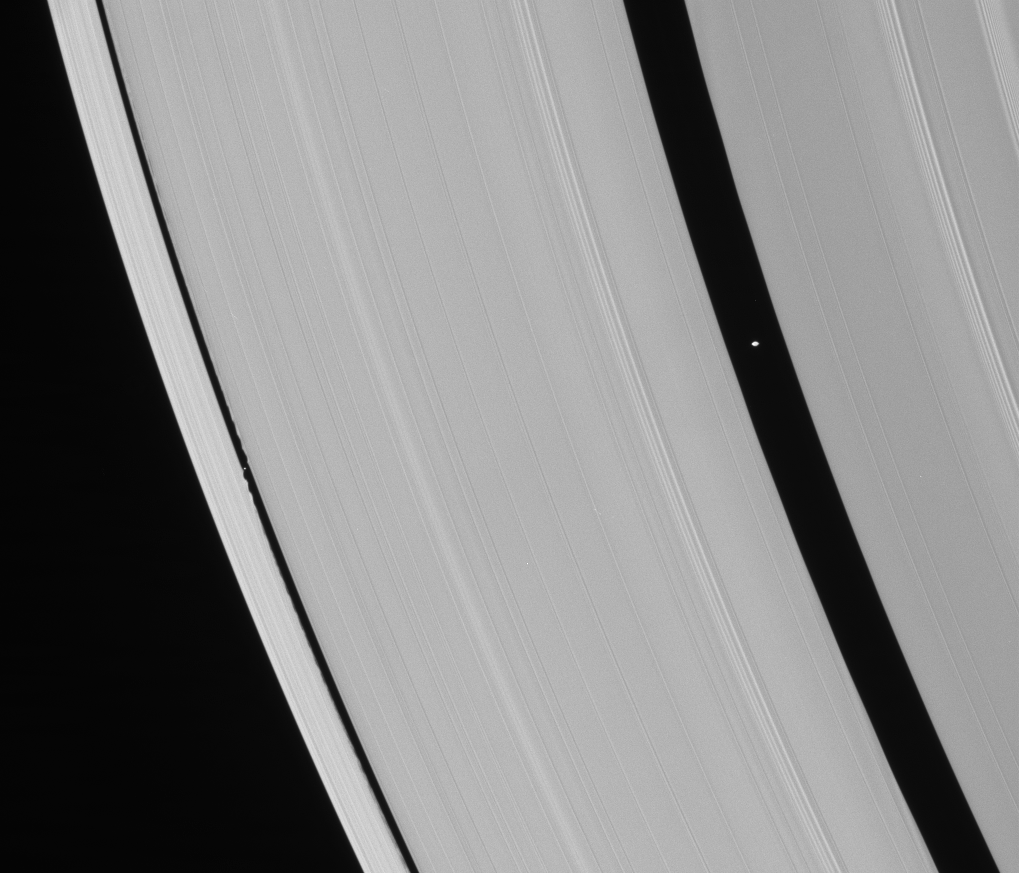

The Gap Moons

Saturn’s ring-embedded moons, Pan and Daphnis, are captured in a single Cassini spacecraft narrow-angle frame in an alignment they repeat with the regularity of a precise cosmic clock. Pan is closer to Saturn, and thus orbits faster, and Pan overtakes Daphnis every 19 days.

The flying-saucer-like shape of Pan (26 kilometers, or 16 miles across) can easily be discerned here. Daphnis (7 kilometers, or 4.3 miles across) is a mere speck, although its presence is made obvious by the edge waves it creates in the surrounding ring material.

Pan also raises waves in the edges of the Encke Gap (see PIA06099). However, even though Pan is more massive than Daphnis, Pan is farther from the edges of its gap than the smaller moon. This causes Pan’s edge waves to have a much longer wavelength (they are more stretched out) and a smaller amplitude (they do not extend as far inward from the gap edge) as those created by Daphnis, making them more difficult to see.

This view looks toward the sunlit side of the rings from about 24 degrees below the ringplane.

The image was taken in visible light with the Cassini spacecraft narrow-angle camera on March 24, 2007 at a distance of approximately 889,000 kilometers (553,000 miles) from Daphnis and at a Sun-Daphnis-spacecraft, or phase, angle of 21 degrees. Image scale is 5 kilometers (3 miles) per pixel.

The Cassini-Huygens mission is a cooperative project of NASA, the European Space Agency and the Italian Space Agency. The Jet Propulsion Laboratory, a division of the California Institute of Technology in Pasadena, manages the mission for NASA’s Science Mission Directorate, Washington, D.C. The Cassini orbiter and its two onboard cameras were designed, developed and assembled at JPL. The imaging operations center is based at the Space Science Institute in Boulder, Colo.

Credit: NASA/JPL/Space Science Institute